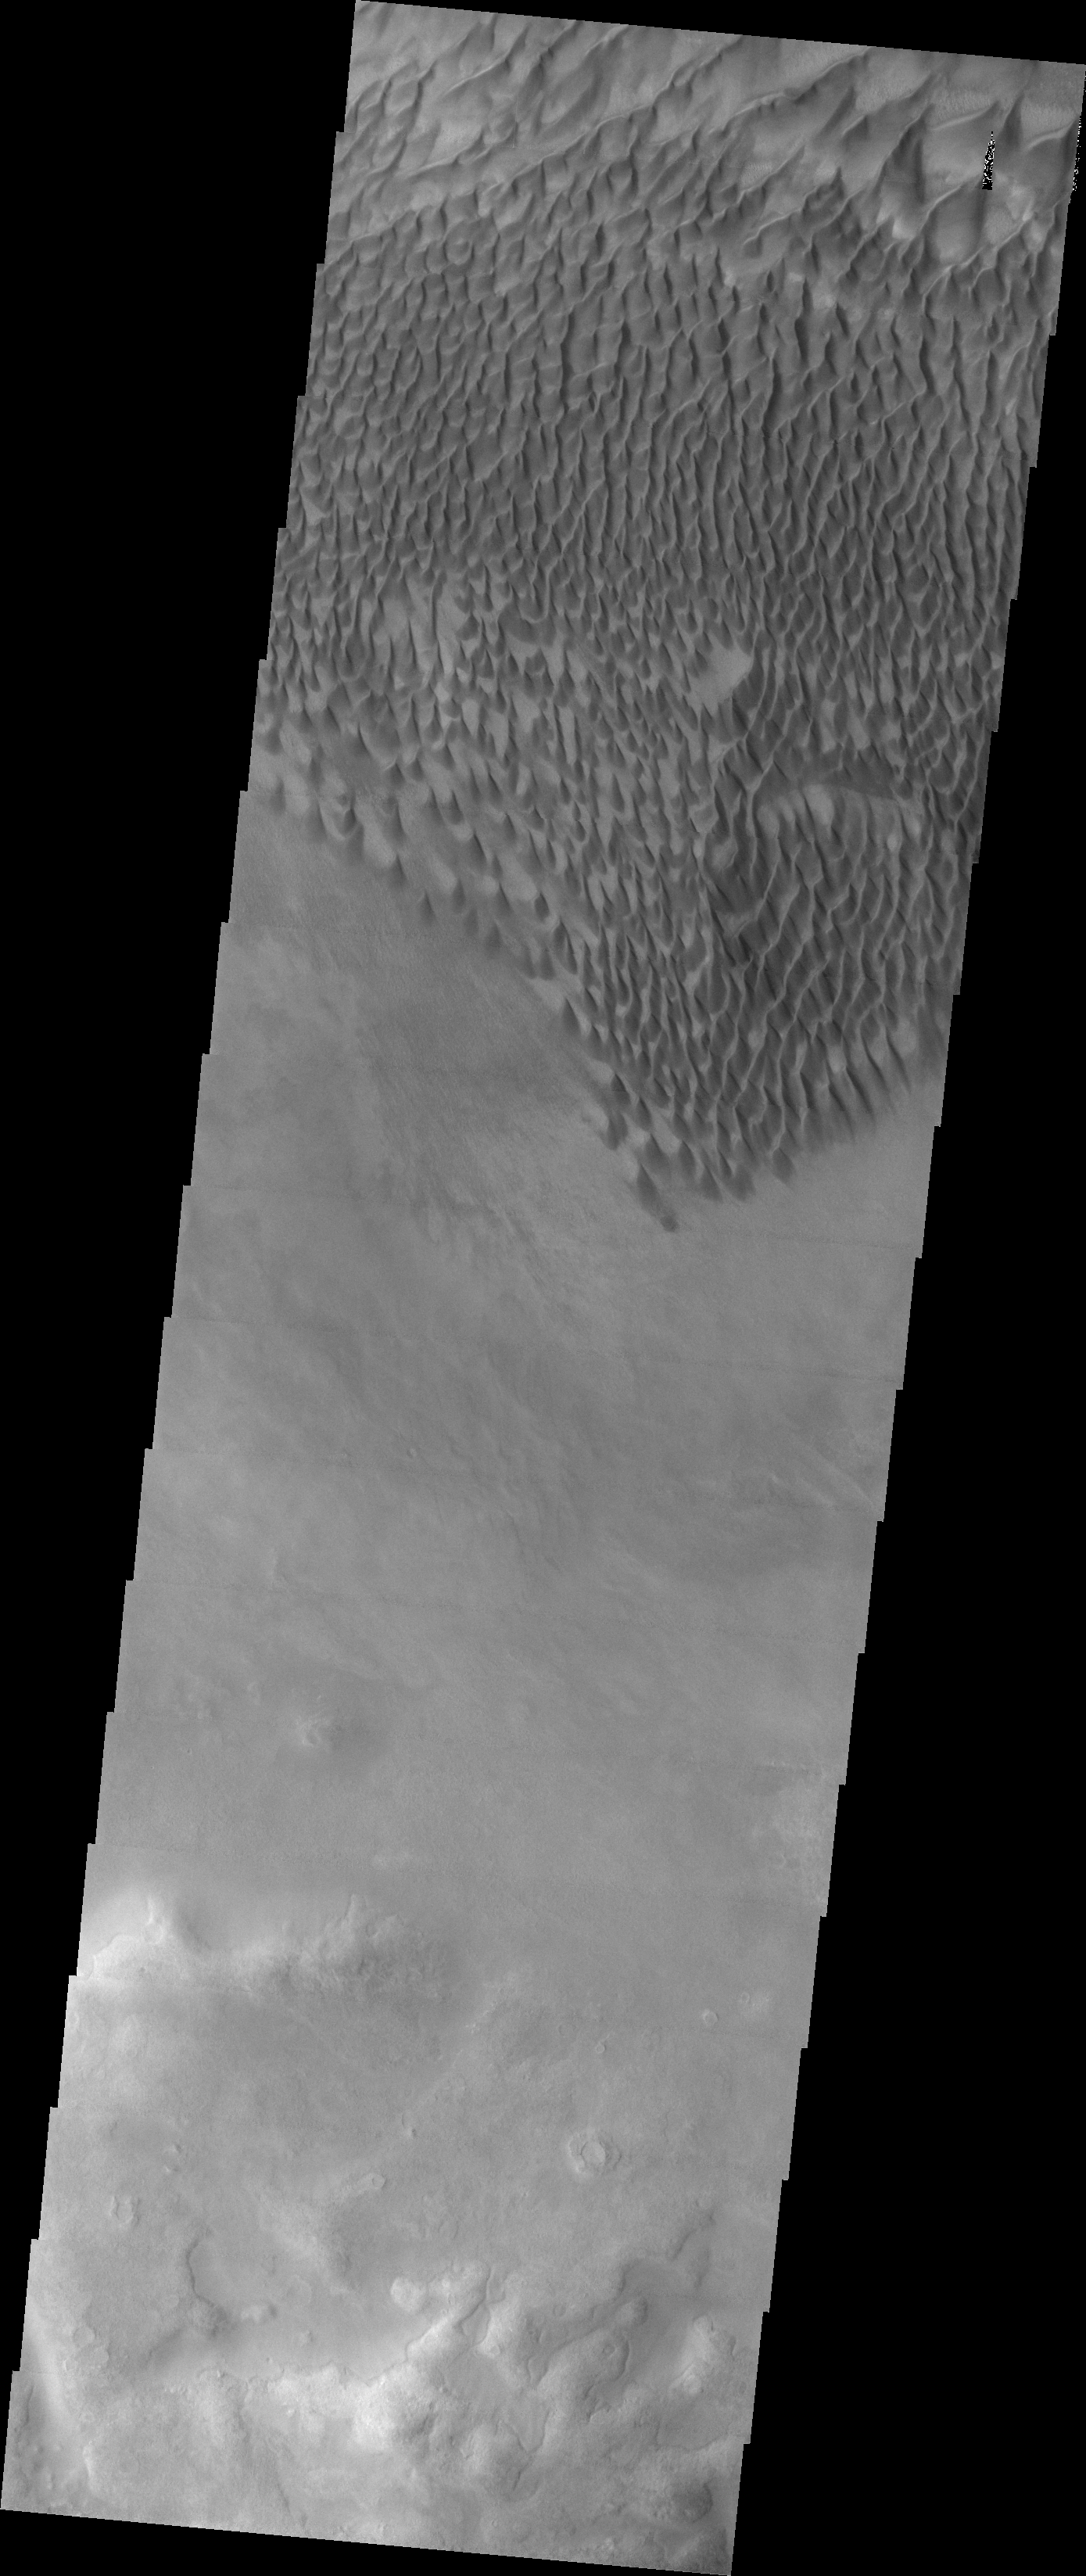

Investigating Mars: Russell Crater

This image shows individual dunes on the floor of Russell Crater. These dunes are in the southern part of the dune field. Russell Crater is located in Noachis Terra. A spectacular dune ridge and other dune forms on the crater floor have caused extensive imaging.

The Odyssey spacecraft has spent over 15 years in orbit around Mars, circling the planet more than 69000 times. It holds the record for longest working spacecraft at Mars. THEMIS, the IR/VIS camera system, has collected data for the entire mission and provides images covering all seasons and lighting conditions. Over the years many features of interest have received repeated imaging, building up a suite of images covering the entire feature. From the deepest chasma to the tallest volcano, individual dunes inside craters and dune fields that encircle the north pole, channels carved by water and lava, and a variety of other feature, THEMIS has imaged them all. For the next several months the image of the day will focus on the Tharsis volcanoes, the various chasmata of Valles Marineris, and the major dunes fields. We hope you enjoy these images!

Credit: NASA/JPL-Caltech/ASU